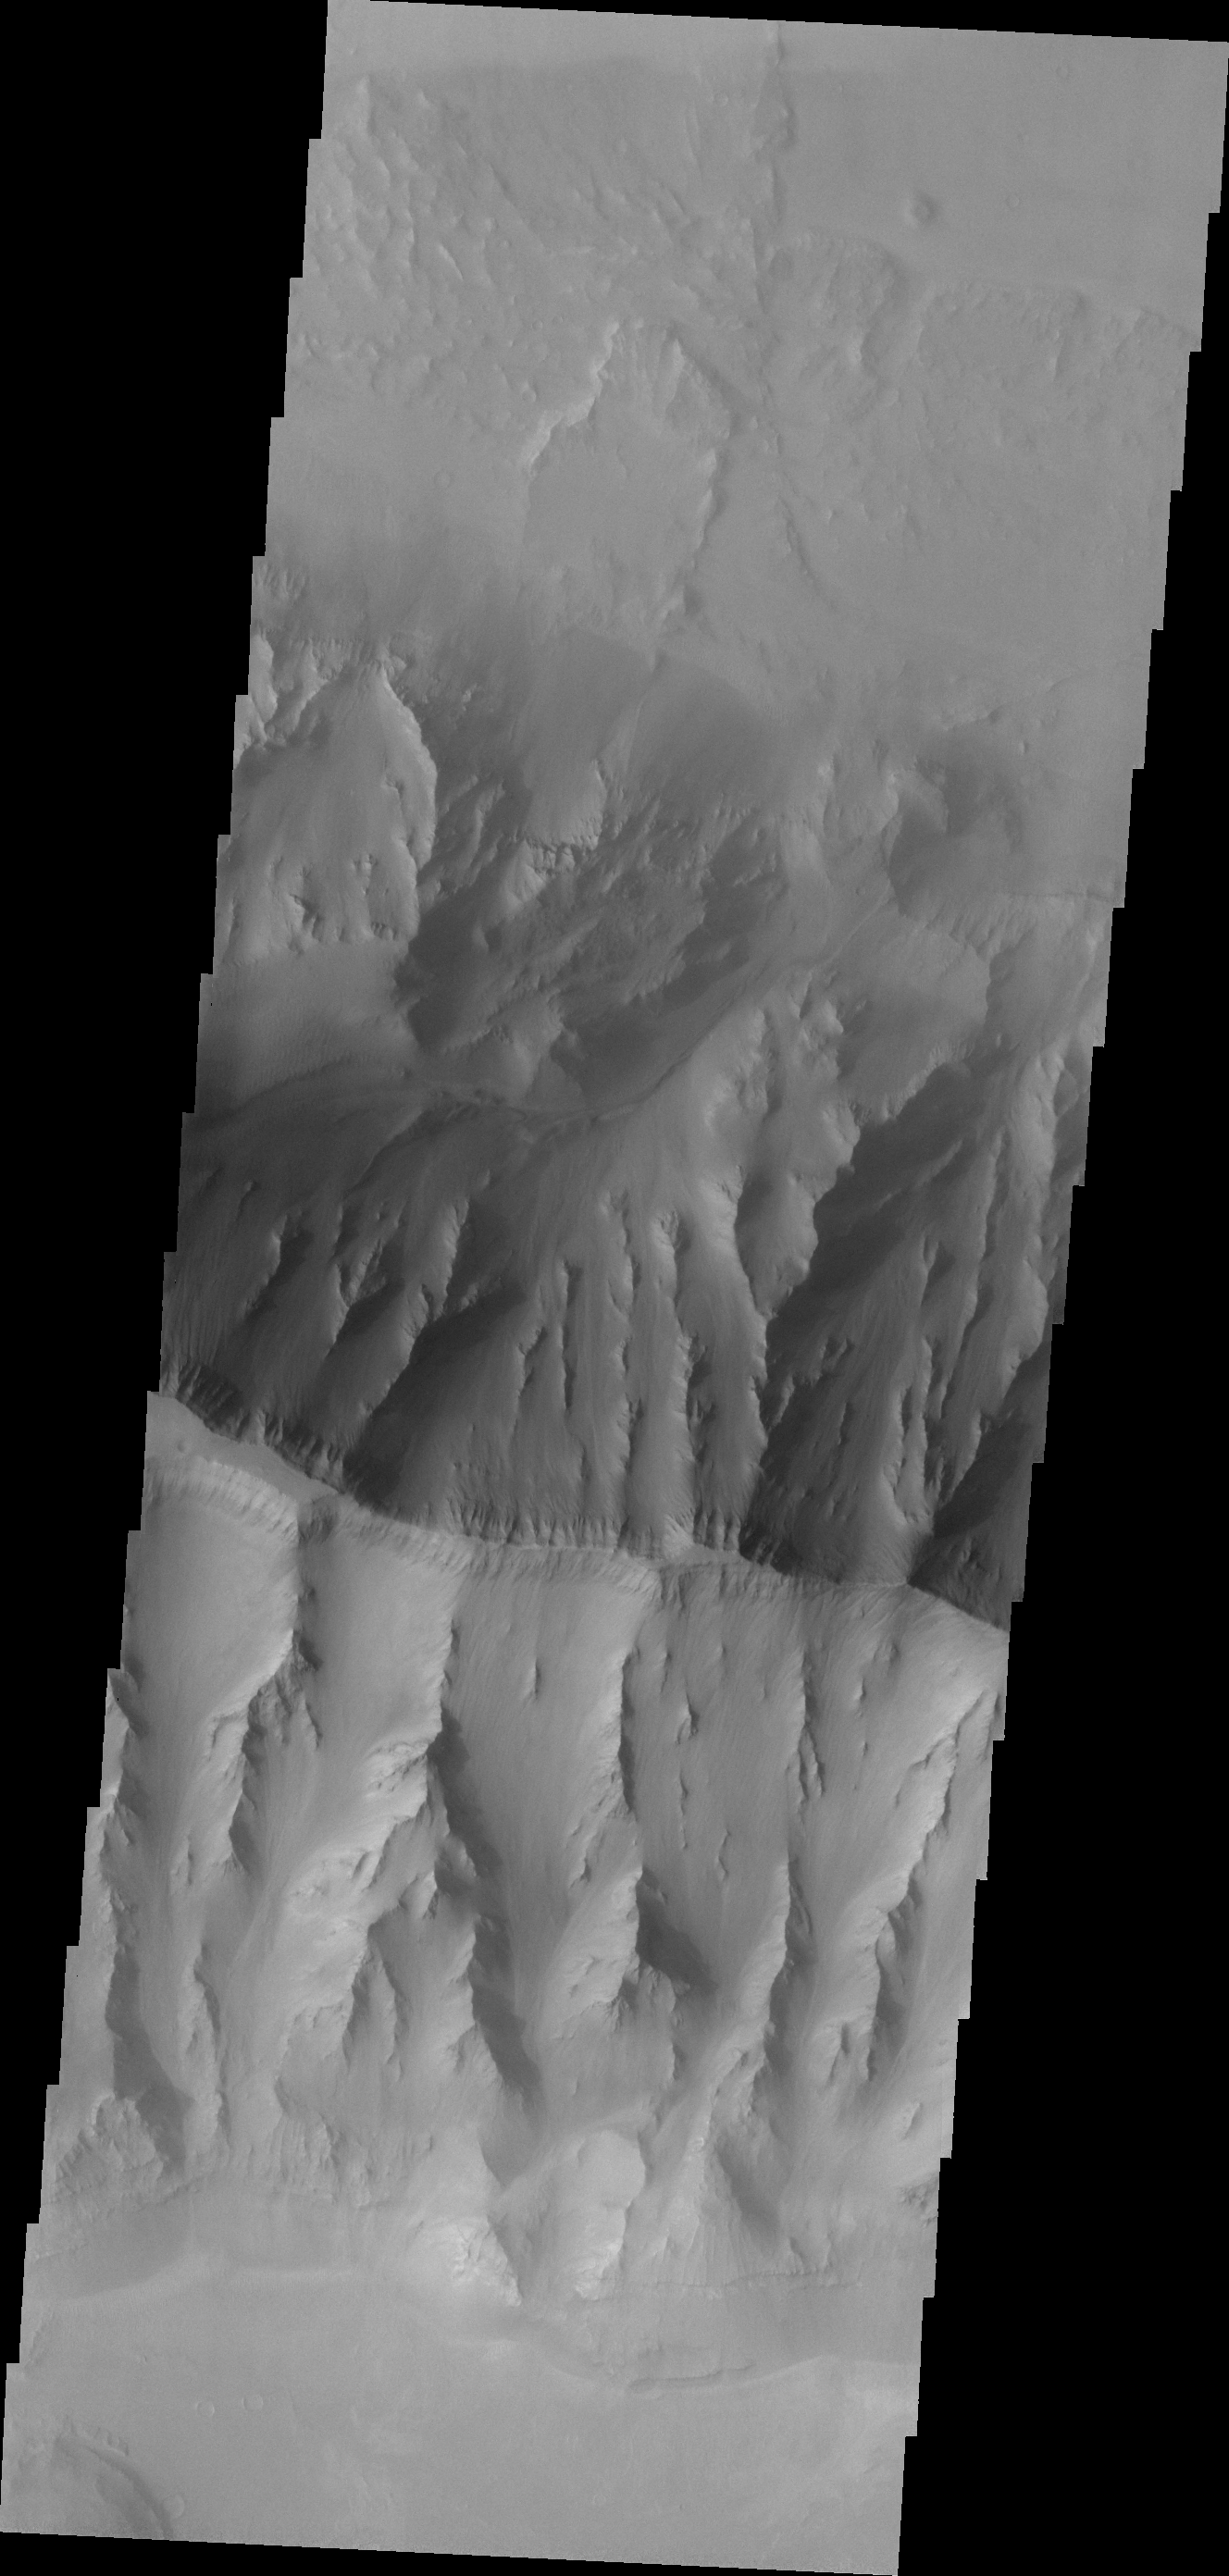

Landslide

Although fog and dust partially obscure the floor of Coprates Chasma, a landslide deposit is visible in this image.

Image information: VIS instrument. Latitude -14.6N, Longitude 306.0E. 17 meter/pixel resolution.

Please see the THEMIS Data Citation Note for details on crediting THEMIS images.

Note: this THEMIS visual image has not been radiometrically nor geometrically calibrated for this preliminary release. An empirical correction has been performed to remove instrumental effects. A linear shift has been applied in the cross-track and down-track direction to approximate spacecraft and planetary motion. Fully calibrated and geometrically projected images will be released through the Planetary Data System in accordance with Project policies at a later time.

NASA’s Jet Propulsion Laboratory manages the 2001 Mars Odyssey mission for NASA’s Office of Space Science, Washington, D.C. The Thermal Emission Imaging System (THEMIS) was developed by Arizona State University, Tempe, in collaboration with Raytheon Santa Barbara Remote Sensing. The THEMIS investigation is led by Dr. Philip Christensen at Arizona State University. Lockheed Martin Astronautics, Denver, is the prime contractor for the Odyssey project, and developed and built the orbiter. Mission operations are conducted jointly from Lockheed Martin and from JPL, a division of the California Institute of Technology in Pasadena.

Credit: NASA/JPL/ASU